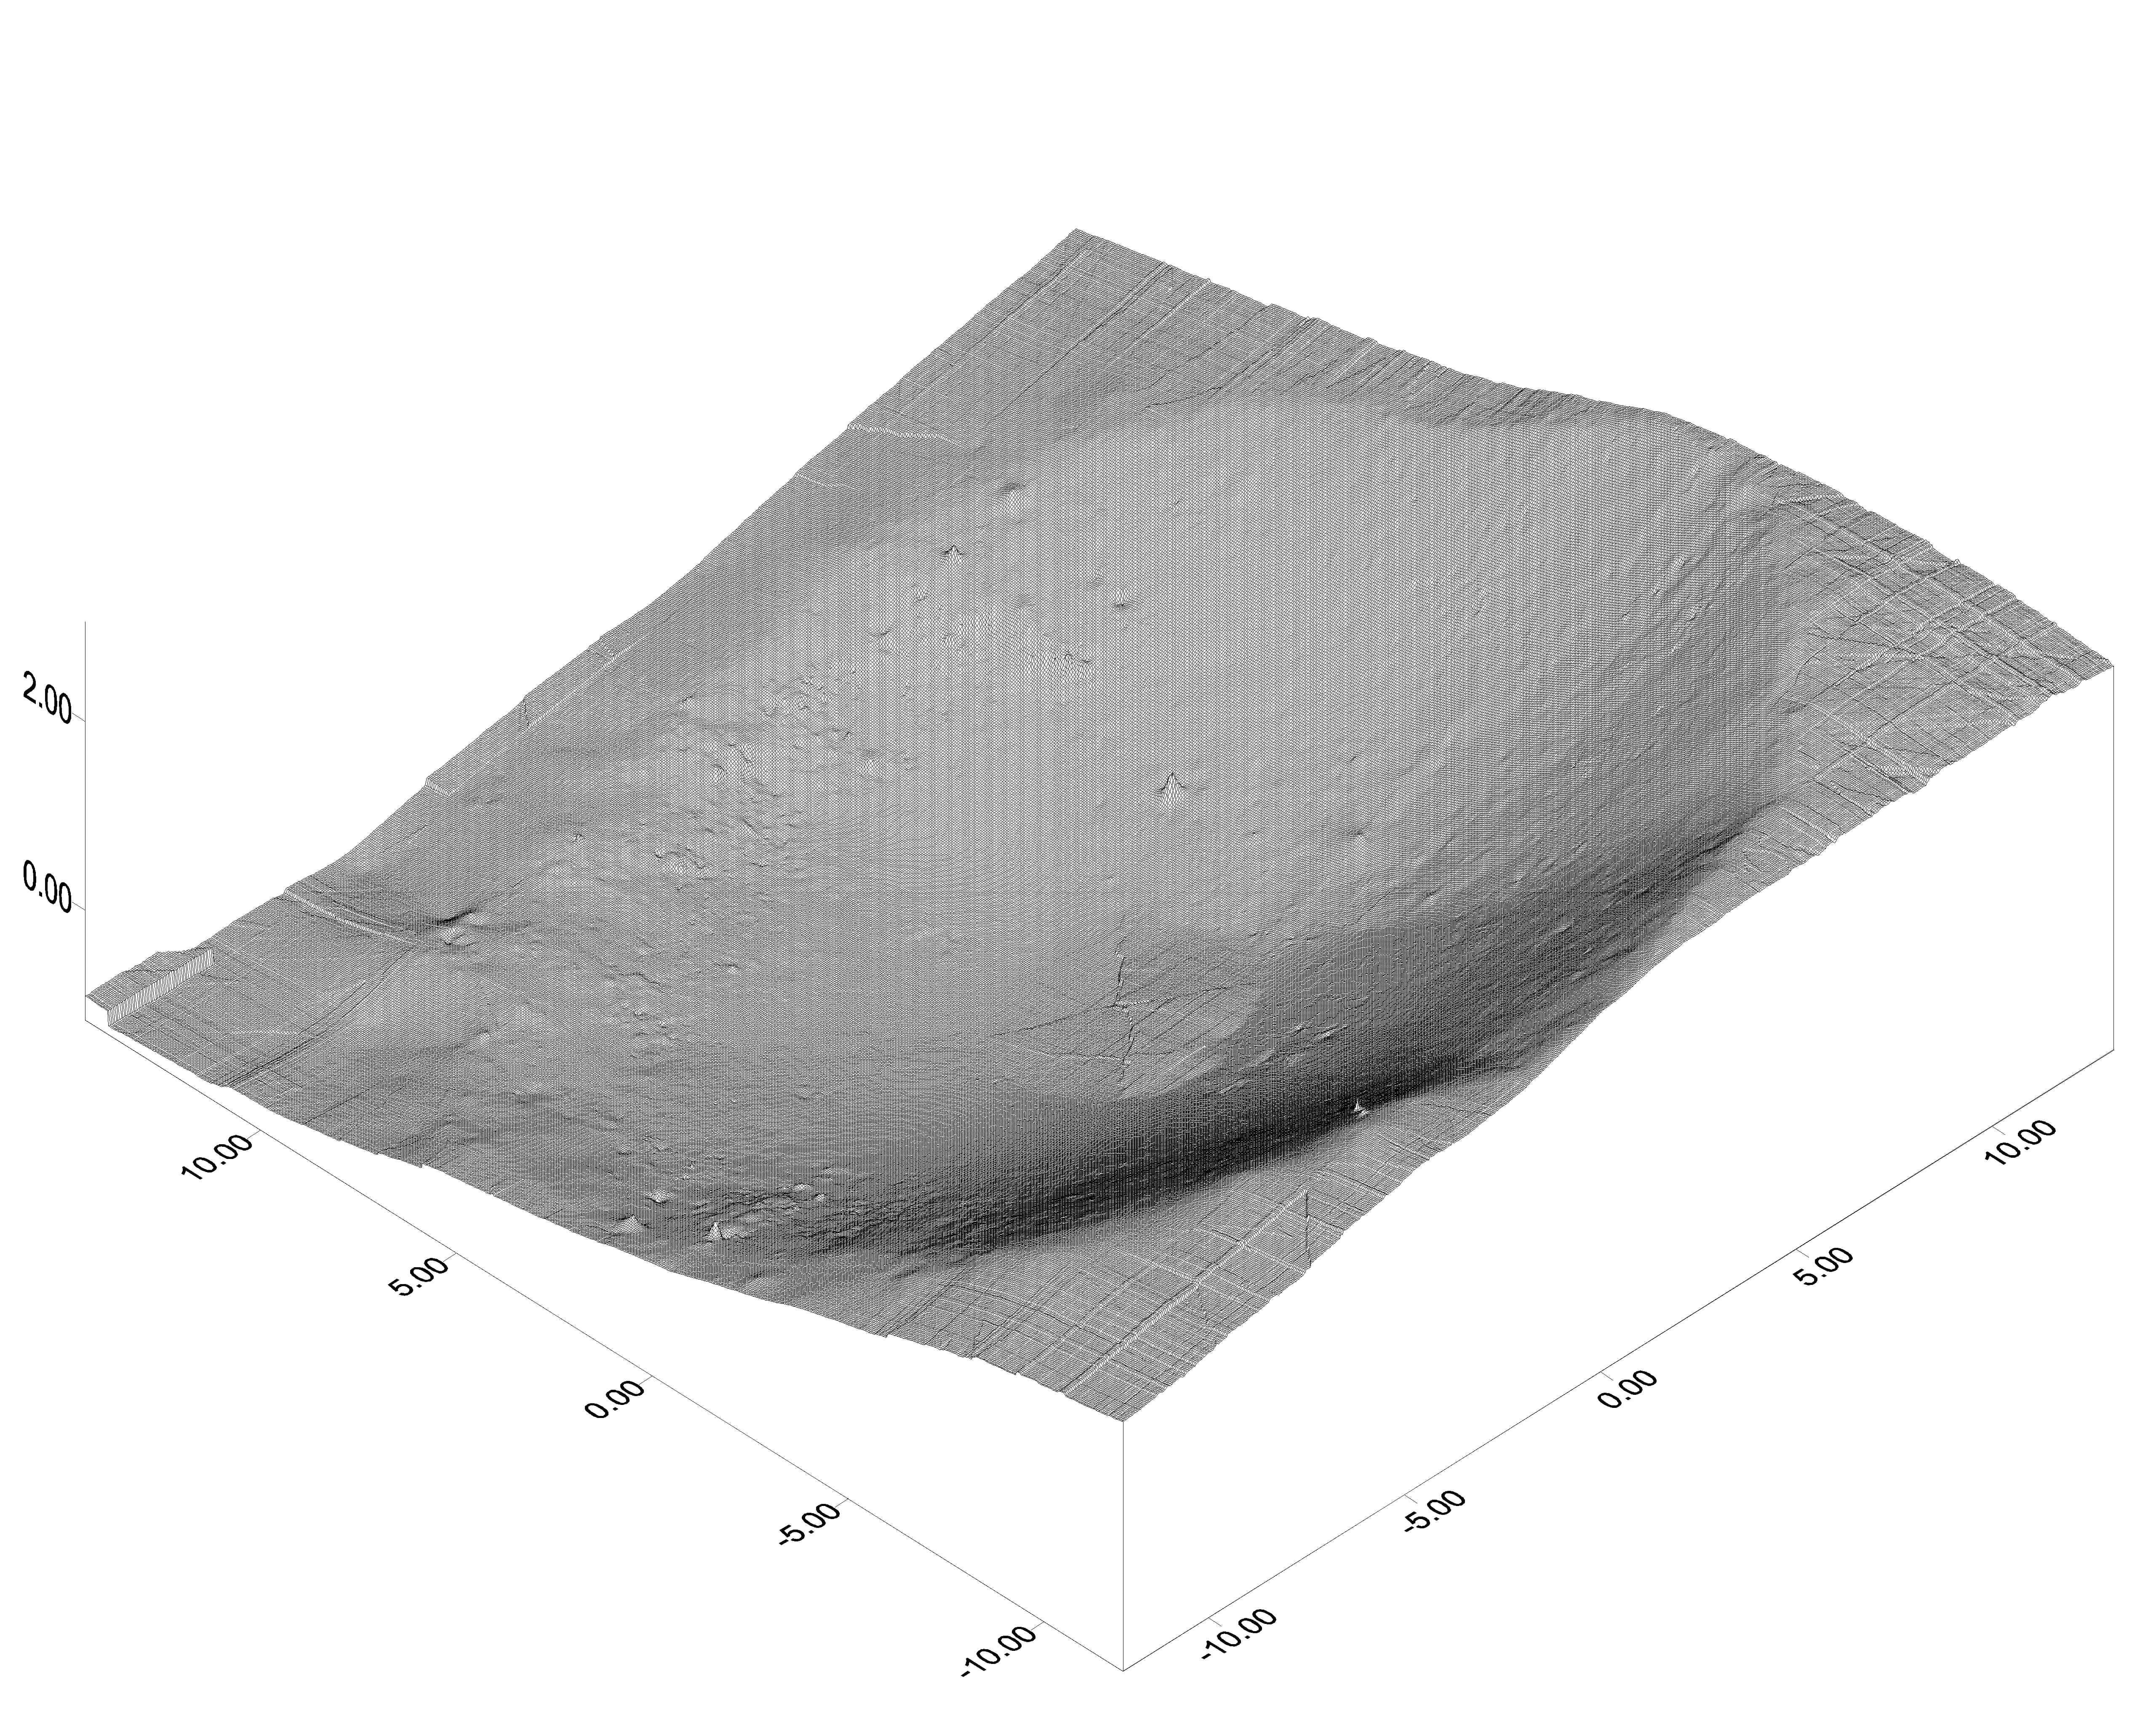

A Unique Opportunity

This 3-D topographic map shows the martian crater currently cradling the Mars Exploration Rover Opportunity. It is the first look at the shape of a crater on another planet from the unique vantage point of inside the crater itself. Engineers and scientists will use this data to plot an exit route for Opportunity once it is ready to roll out of the crater; to characterize geological features of the crater; and to help pinpoint the rover’s location on the surface of Mars. The crater is estimated to be 3 meters (9.8 feet) deep and 22 (72.2) meters across. The map consists of data from the rover’s panoramic camera.

Credit: NASA/JPL/Ohio State University